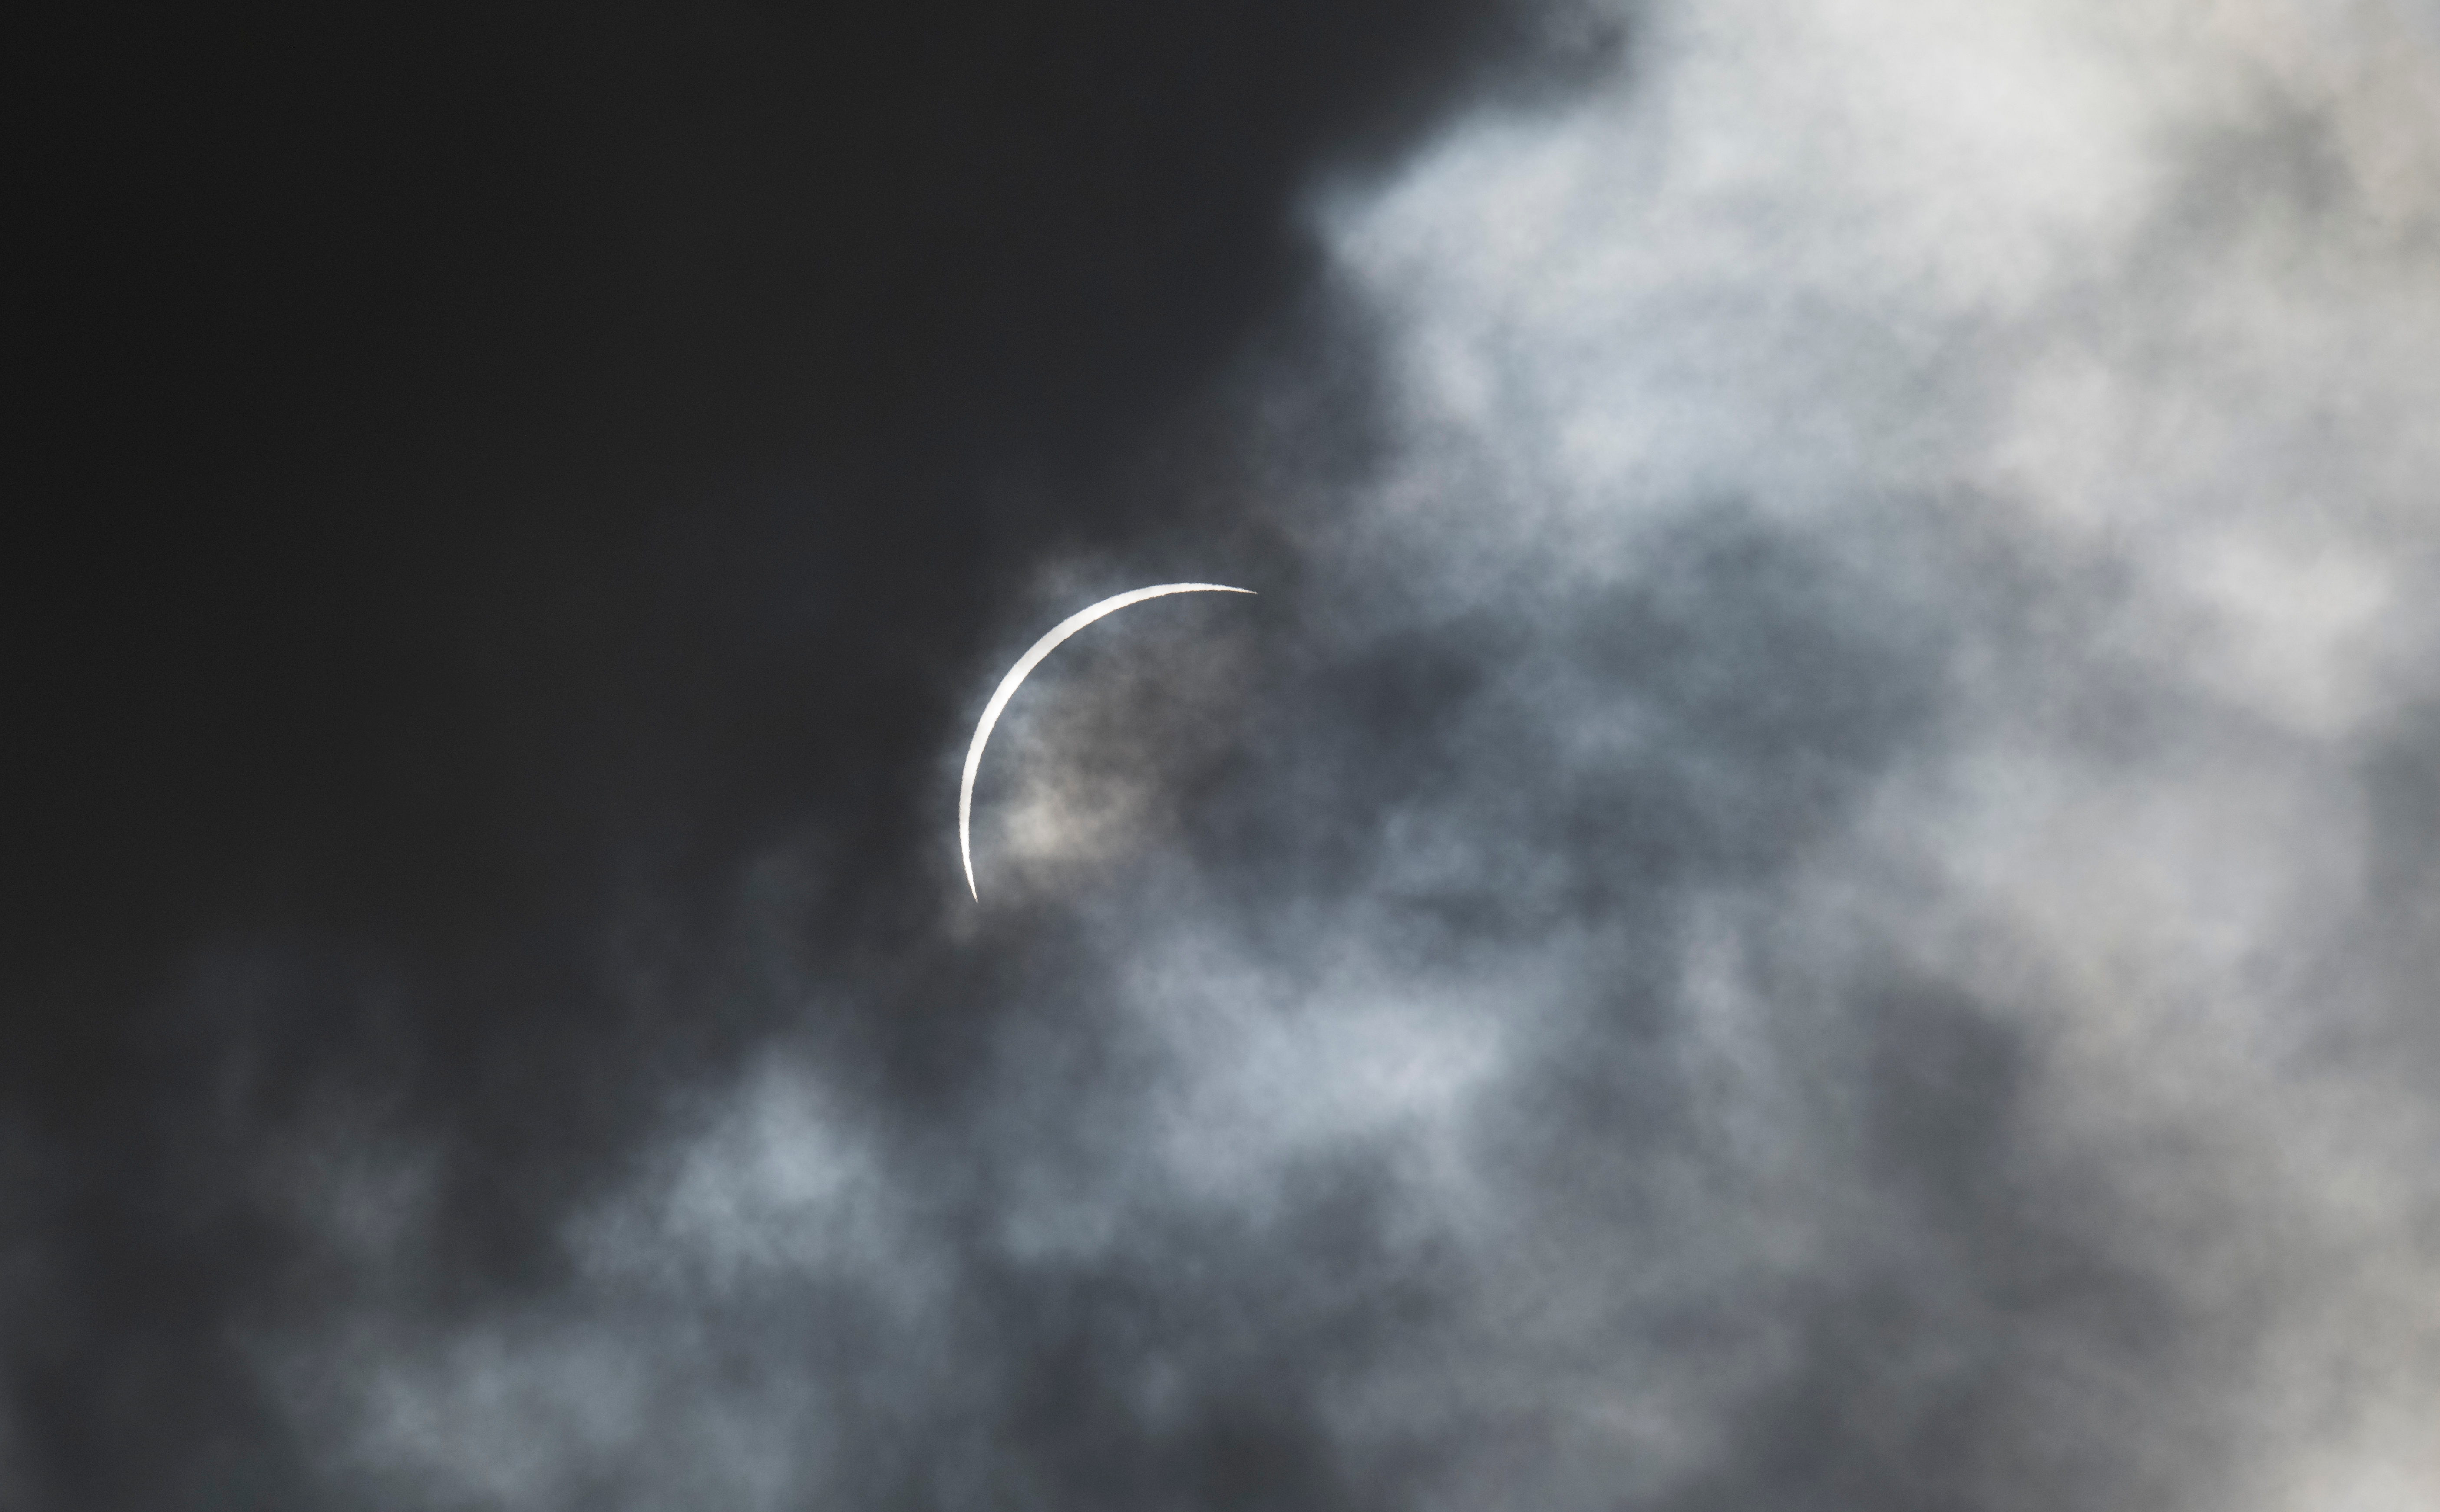

2024 Total Solar Eclipse

The Moon is seen passing in front of the Sun just before totality during a solar eclipse in Kerrville, TX on Monday, April 8, 2024. A total solar eclipse swept across a narrow portion of the North American continent from Mexico’s Pacific coast to the Atlantic coast of Newfoundland, Canada. A partial solar eclipse was visible across the entire North American continent along with parts of Central America and Europe.

Credit: NASA/Aubrey Gemignani